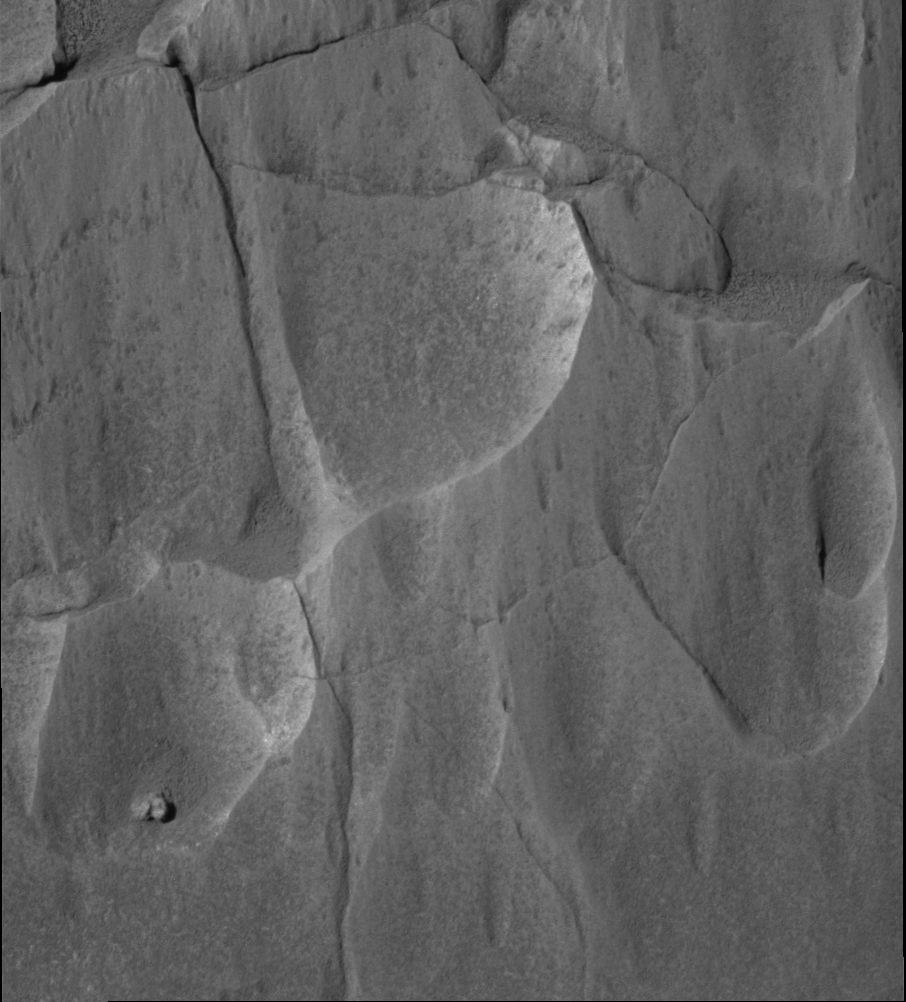

Peeling Back the Layers

NASA’s Mars Exploration Rover Spirit took this panoramic camera image of the rock target named “Mazatzal” on sol 77 (March 22, 2004). It is a close-up look at the rock face and the targets that will be brushed and ground by the rock abrasion tool in upcoming sols.

Mazatzal, like most rocks on Earth and Mars, has layers of material near its surface that provide clues about the history of the rock. Scientists believe that the top layer of Mazatzal is actually a coating of dust and possibly even salts. Under this light coating may be a more solid portion of the rock that has been chemically altered by weathering. Past this layer is the unaltered rock, which may give scientists the best information about how Mazatzal was formed.

Because each layer reveals information about the formation and subsequent history of Mazatzal, it is important that scientists get a look at each of them. For this reason, they have developed a multi-part strategy to use the rock abrasion tool to systematically peel back Mazatzal’s layers and analyze what’s underneath with the rover’s microscopic imager, and its Moessbauer and alpha particle X-ray spectrometers.

The strategy began on sol 77 when scientists used the microscopic imager to get a closer look at targets on Mazatzal named “New York,” “Illinois” and “Arizona.” These rock areas were targeted because they posed the best opportunity for successfully using the rock abrasion tool; Arizona also allowed for a close-up look at a range of tones. On sol 78, Spirit’s rock abrasion tool will do a light brushing on the Illinois target to preserve some of the surface layers. Then, a brushing of the New York target should remove the top coating of any dust and salts and perhaps reveal the chemically altered rock underneath. Finally, on sol 79, the rock abrasion tool will be commanded to grind into the New York target, which will give scientists the best chance of observing Mazatzal’s interior.

The Mazatzal targets were named after the home states of some of the rock abrasion tool and science team members.

Credit: NASA/JPL/Cornell